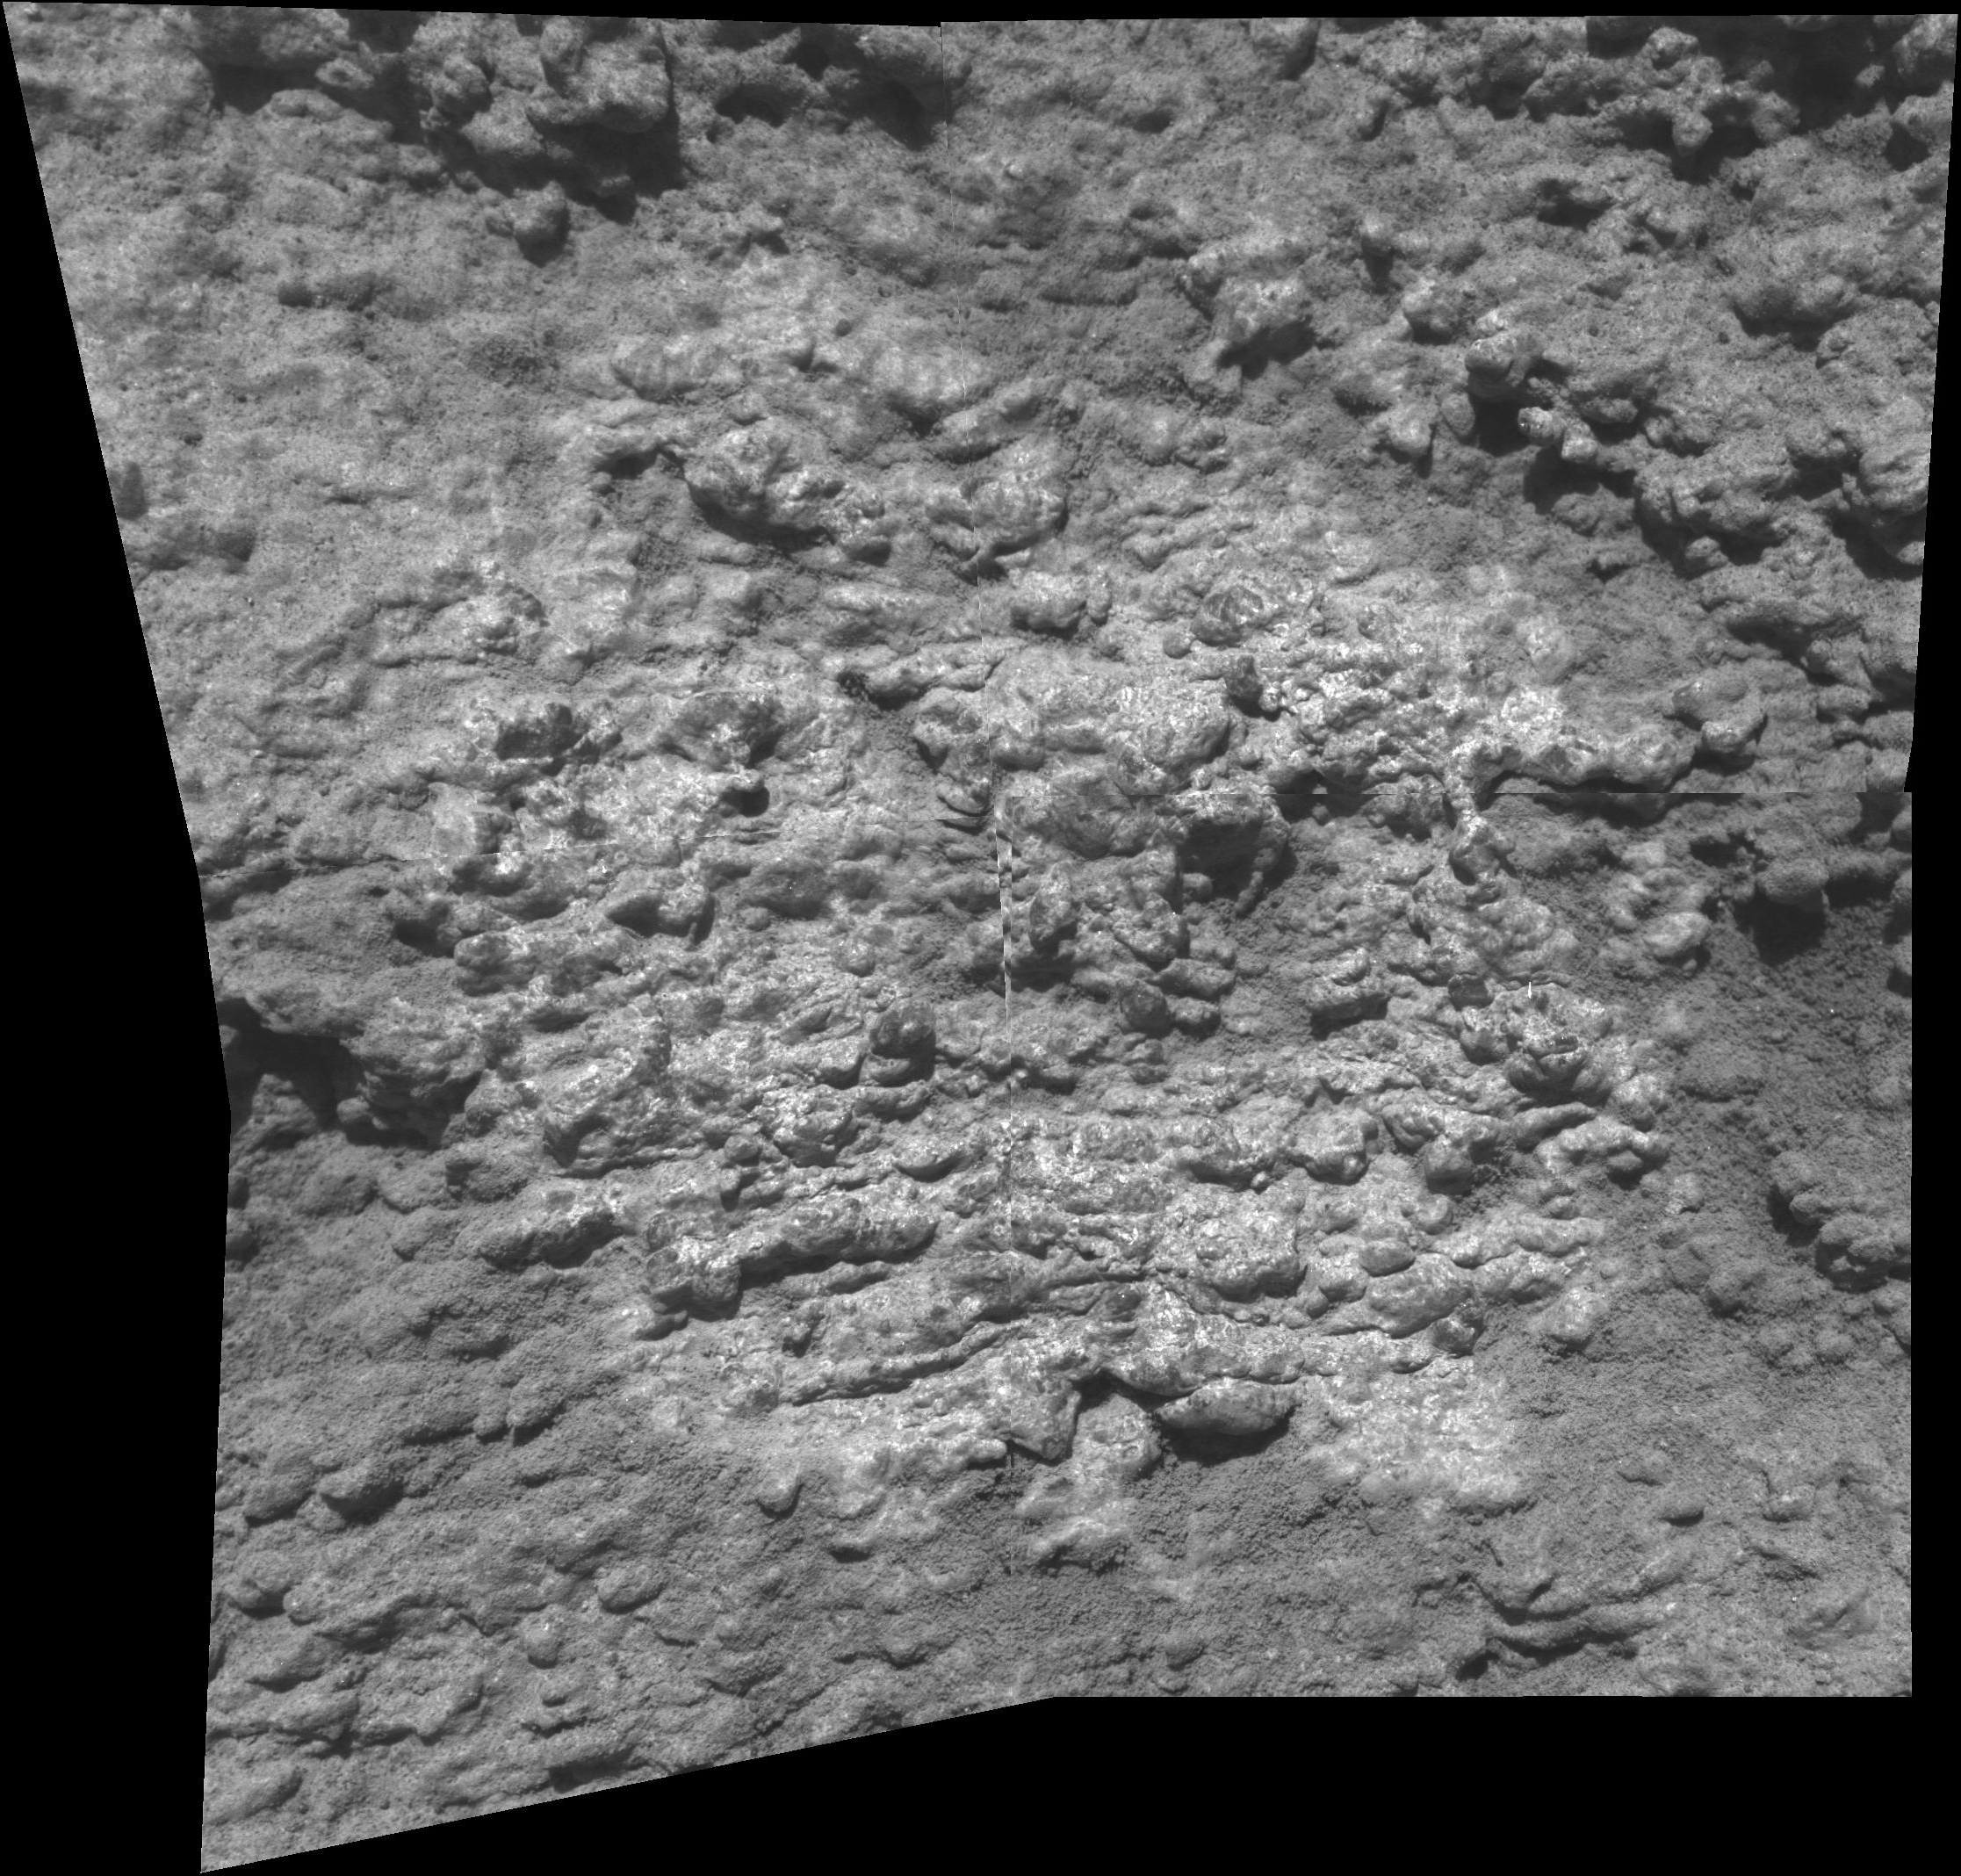

Close-up of ‘Davis’ on ‘Jibsheet’ Outcrop

This mosaic of four frames from the microscopic imager on NASA’s Mars Exploration Rover Spirit shows the texture of a target called “Davis” on a rock outcrop called “Jibsheet” on “Husband Hill” inside Mars’ Gusev Crater. The images were taken on Spirit’s 487th martian day, or “sol (May 17, 2005). The individual frames are each 3 centimeters (1.2 inches) across and they overlap slightly in this two-by-two array. The glossier central region of the mosaic, about 4.5 centimeters (1.8 inches) in diameter, was scrubbed with the wire-bristle brush of Spirit’s rock abrasion tool. The scale of the images (31 microns or one one-thousandth of an inch per pixel) allows features as small as 0.1 millimeter (four one-thousandths of an inch) to be resolved. The image has been rotated 180 degrees

Credit: NASA/JPL/Cornell/USGS